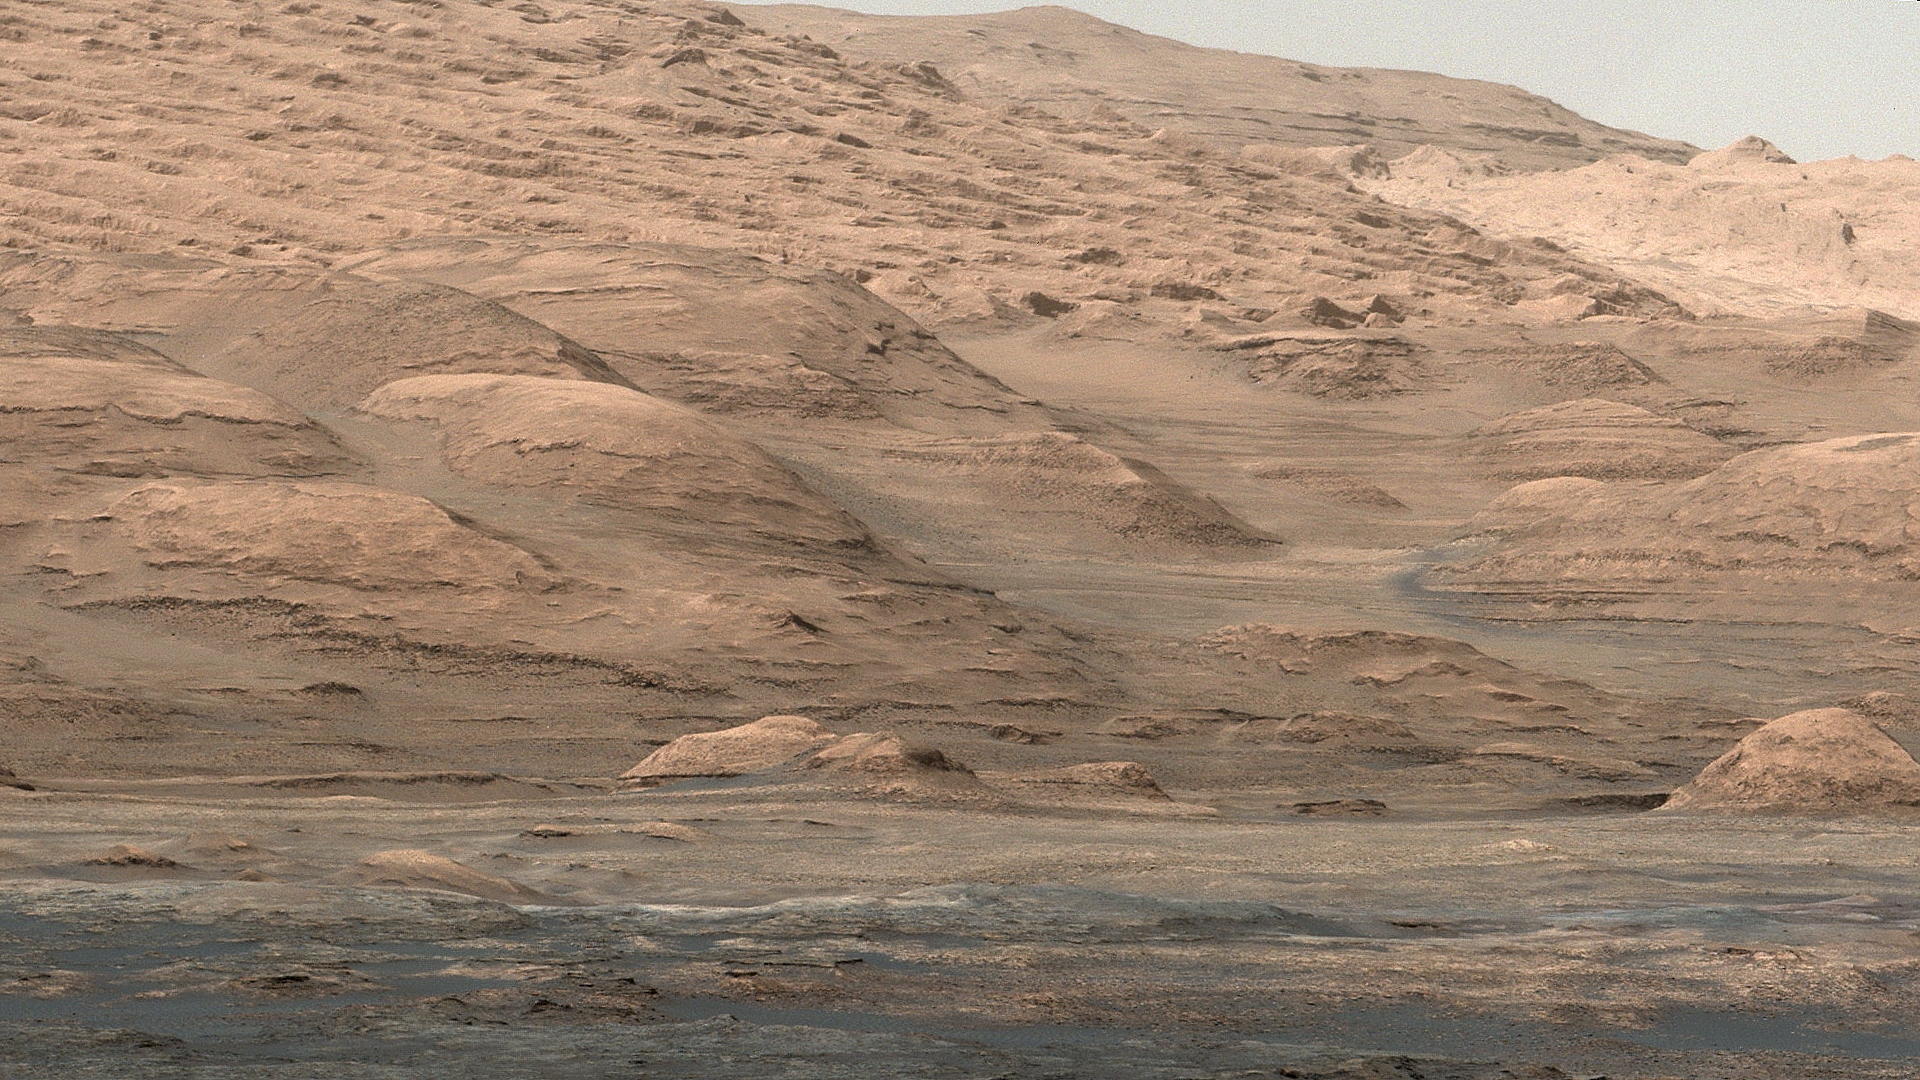

Mount Sharp Buttes and Layers From Near ‘Darwin’

This view from the Mast Camera (Mastcam) on NASA’s Curiosity Mars rover shows dramatic buttes and layers on the lower flank of Mount Sharp.

It is a mosaic of images taken on the 387th Martian day, or sol, of Curiosity’s work on Mars (Sept. 7, 2013). The rover’s location was near a waypoint stop called “Darwin” on the drive from Yellowknife Bay toward an entry point to reach the mountain. Colors have been adjusted to show the rocks similarly to how they would appear under daytime lighting conditions on Earth, though slightly tinted with effects that airborne Martian dust has on illumination.

NASA’s Jet Propulsion Laboratory, a division of the California Institute of Technology, Pasadena, manages the Mars Science Laboratory Project for NASA’s Science Mission Directorate, Washington. JPL designed and built the project’s Curiosity rover. Malin Space Science Systems, San Diego, built and operates the rover’s Mastcam.

Credit: NASA/JPL-Caltech/MSSS